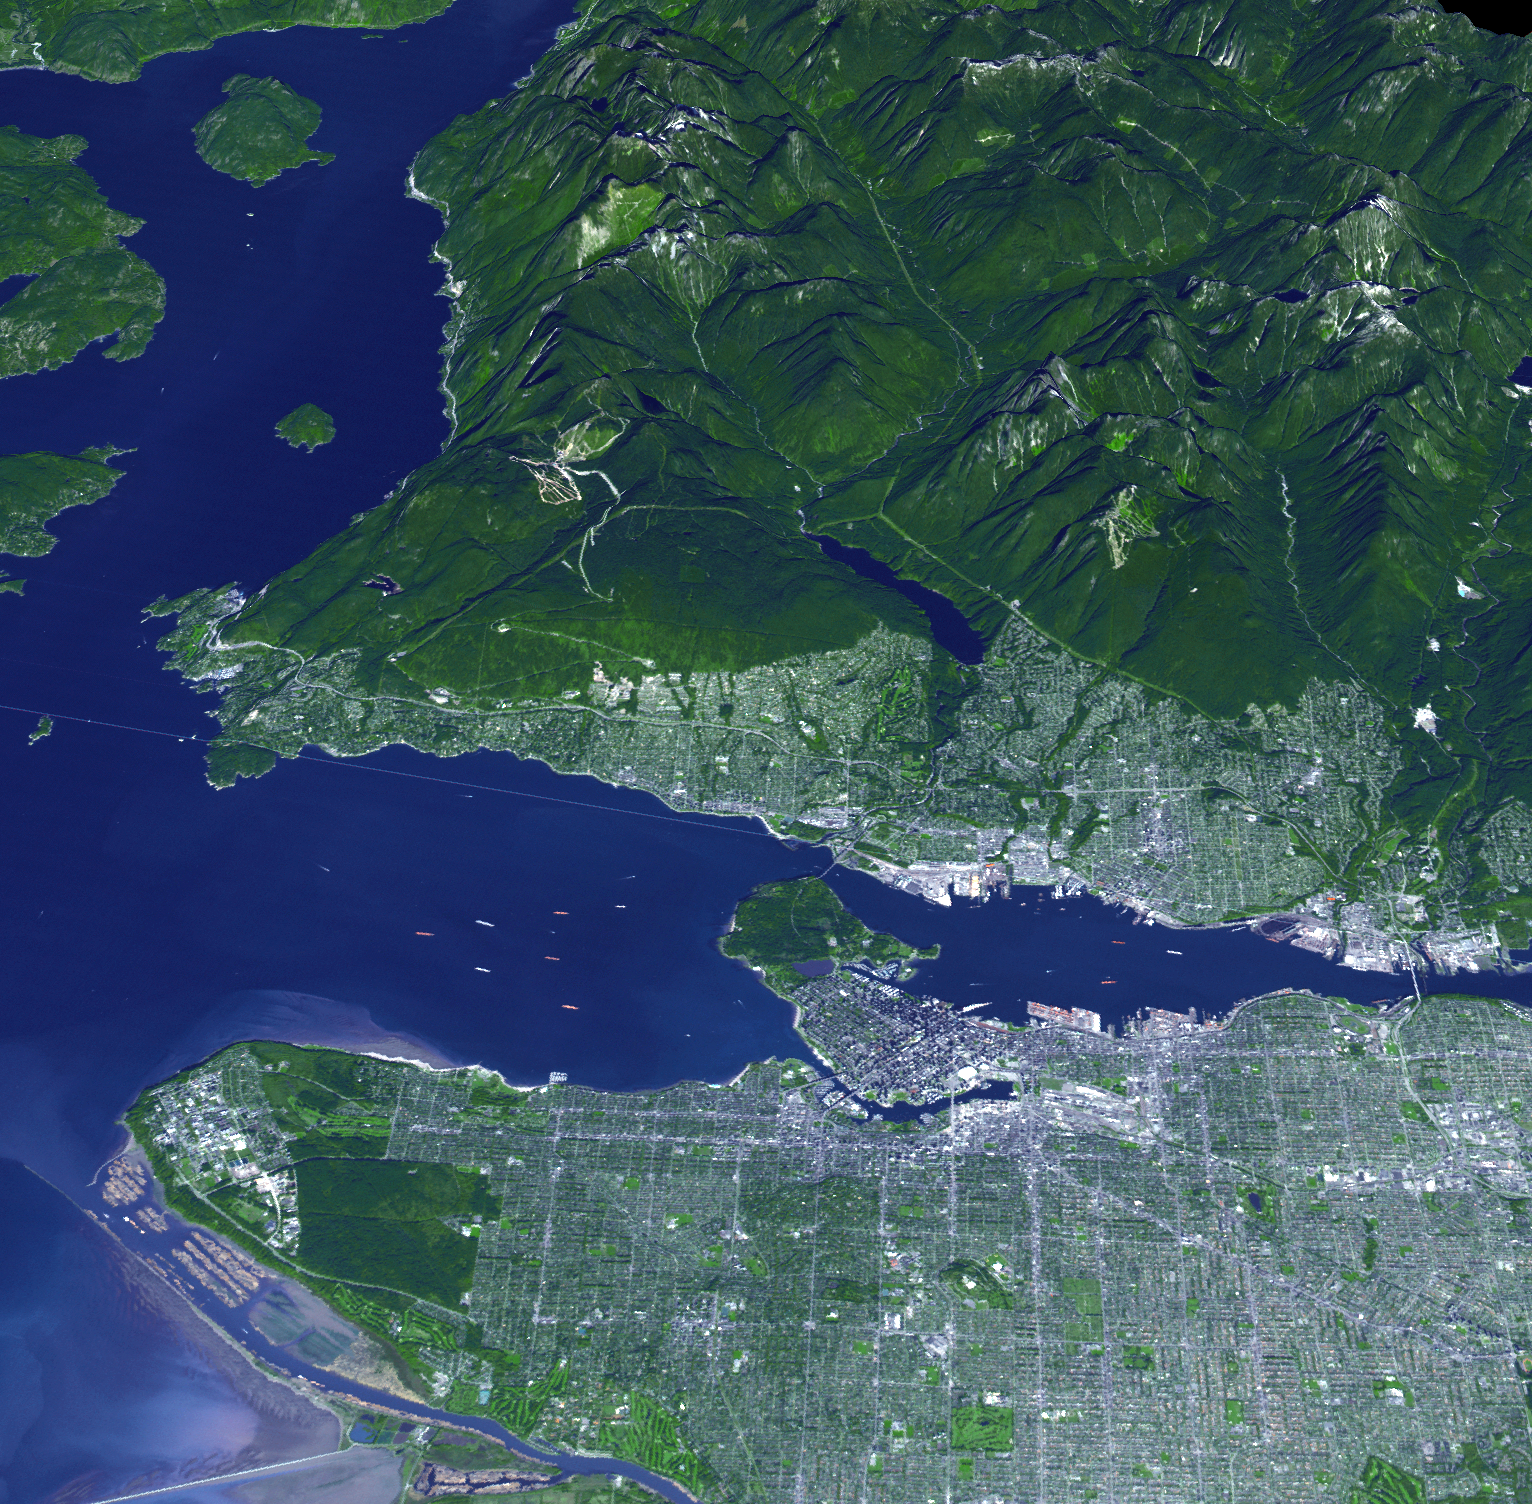

Vancouver Olympic Site Captures a Gold for Natural Grandeur

On Feb. 12, 2010, the 21st Winter Olympic Games opened in the city of Vancouver, British Columbia, Canada, shown in this image acquired Sept. 29, 2008, from the Advanced Spaceborne Thermal Emission and Reflection Radiometer (ASTER) instrument on NASA’s Terra spacecraft. This is the third Winter Olympics held in Canada, and the first in British Columbia. The events will be held in and around the city of Vancouver and also in the nearby resort town of Whistler, 125 kilometers (75 miles) north of Vancouver (not visible in this image). Cypress Mountain, the venue for the freestyle skiing and snowboard events, is located 31 kilometers (19 miles) north of the Vancouver Olympic Village, in the mountains north of the city in the upper left of the image.

With its 14 spectral bands from the visible to the thermal infrared wavelength region and its high spatial resolution of 15 to 90 meters (about 50 to 300 feet), ASTER images Earth to map and monitor the changing surface of our planet. ASTER is one of five Earth-observing instruments launched December 18, 1999, on NASA’s Terra. The instrument was built by Japan’s Ministry of Economy, Trade and Industry. A joint U.S./Japan science team is responsible for validation and calibration of the instrument and the data products.

The broad spectral coverage and high spectral resolution of ASTER provides scientists in numerous disciplines with critical information for surface mapping and monitoring of dynamic conditions and temporal change. Example applications are: monitoring glacial advances and retreats; monitoring potentially active volcanoes; identifying crop stress; determining cloud morphology and physical properties; wetlands evaluation; thermal pollution monitoring; coral reef degradation; surface temperature mapping of soils and geology; and measuring surface heat balance.

The U.S. science team is located at NASA’s Jet Propulsion Laboratory, Pasadena, Calif. The Terra mission is part of NASA’s Science Mission Directorate, Washington, D.C.

More information about ASTER is available at http://asterweb.jpl.nasa.gov/.

Image acquired: September 29, 2008
Location of image: 49.3 degrees North latitude, 123.1 degrees West longitude
Image resolution: 15 meters (50 feet)

Credit: NASA/GSFC/METI/ERSDAC/JAROS, and U.S./Japan ASTER Science Team